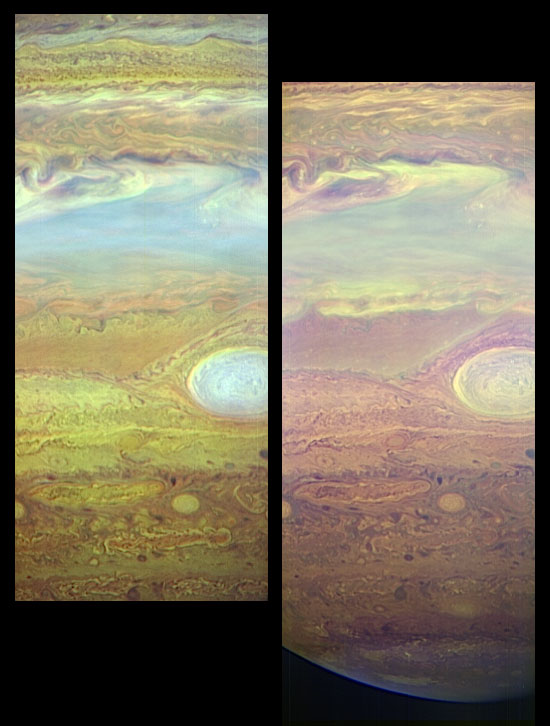

Storm Spectra

These images, taken with the LEISA infrared camera on the New Horizons Ralph instrument, show fine details in Jupiter’s turbulent atmosphere using light that can only be seen using infrared sensors. These are “false color” pictures made by assigning infrared wavelengths to the colors red, green and blue. LEISA (Linear Etalon Imaging Spectral Array) takes images across 250 IR wavelengths in the range from 1.25 to 2.5 microns, allowing scientists to obtain an infrared spectrum at every location on Jupiter. A micron is one millionth of a meter.

These pictures were taken at 05:58 UT on February 27, 2007, from a distance of 2.9 million kilometers (1.6 million miles). They are centered at 8 degrees south, 32 degrees east in Jupiter “System III” coordinates. The large oval-shaped feature is the well-known Great Red Spot. The resolution of each pixel in these images is about 175 kilometers (110 miles); Jupiter’s diameter is approximately 145,000 kilometers (97,000 miles).

The image on the left is an altitude map made by assigning the color red to 1.60 microns, green to 1.89 microns and blue to 2.04 microns. Because Jupiter’s atmosphere absorbs light strongly at 2.04 microns, only clouds at very high altitude will reflect light at this wavelength. Light at 1.89 microns can go deeper in the atmosphere and light at 1.6 microns can go deeper still. In this map, bluish colors indicate high clouds and reddish colors indicate lower clouds. This picture shows, for example, that the Great Red Spot extends far up into the atmosphere.

In the image at right, red equals 1.28 microns, green equals 1.30 microns and blue equals 1.36 microns, a range of wavelengths that similarly probes different altitudes in the atmosphere. This choice of wavelengths highlights Jupiter’s high-altitude south polar hood of haze. The edge of Jupiter’s disk at the bottom of the panel appears slightly non-circular because the left-hand portion is the true edge of the disk, while the right portion is defined by the day/night boundary (known as the terminator).

These two images illustrate only a small fraction of the information contained in a single LEISA scan, highlighting just one aspect of the power of infrared spectra for atmospheric studies.

Credit: NASA/Johns Hopkins University Applied Physics Laboratory/Southwest Research Institute